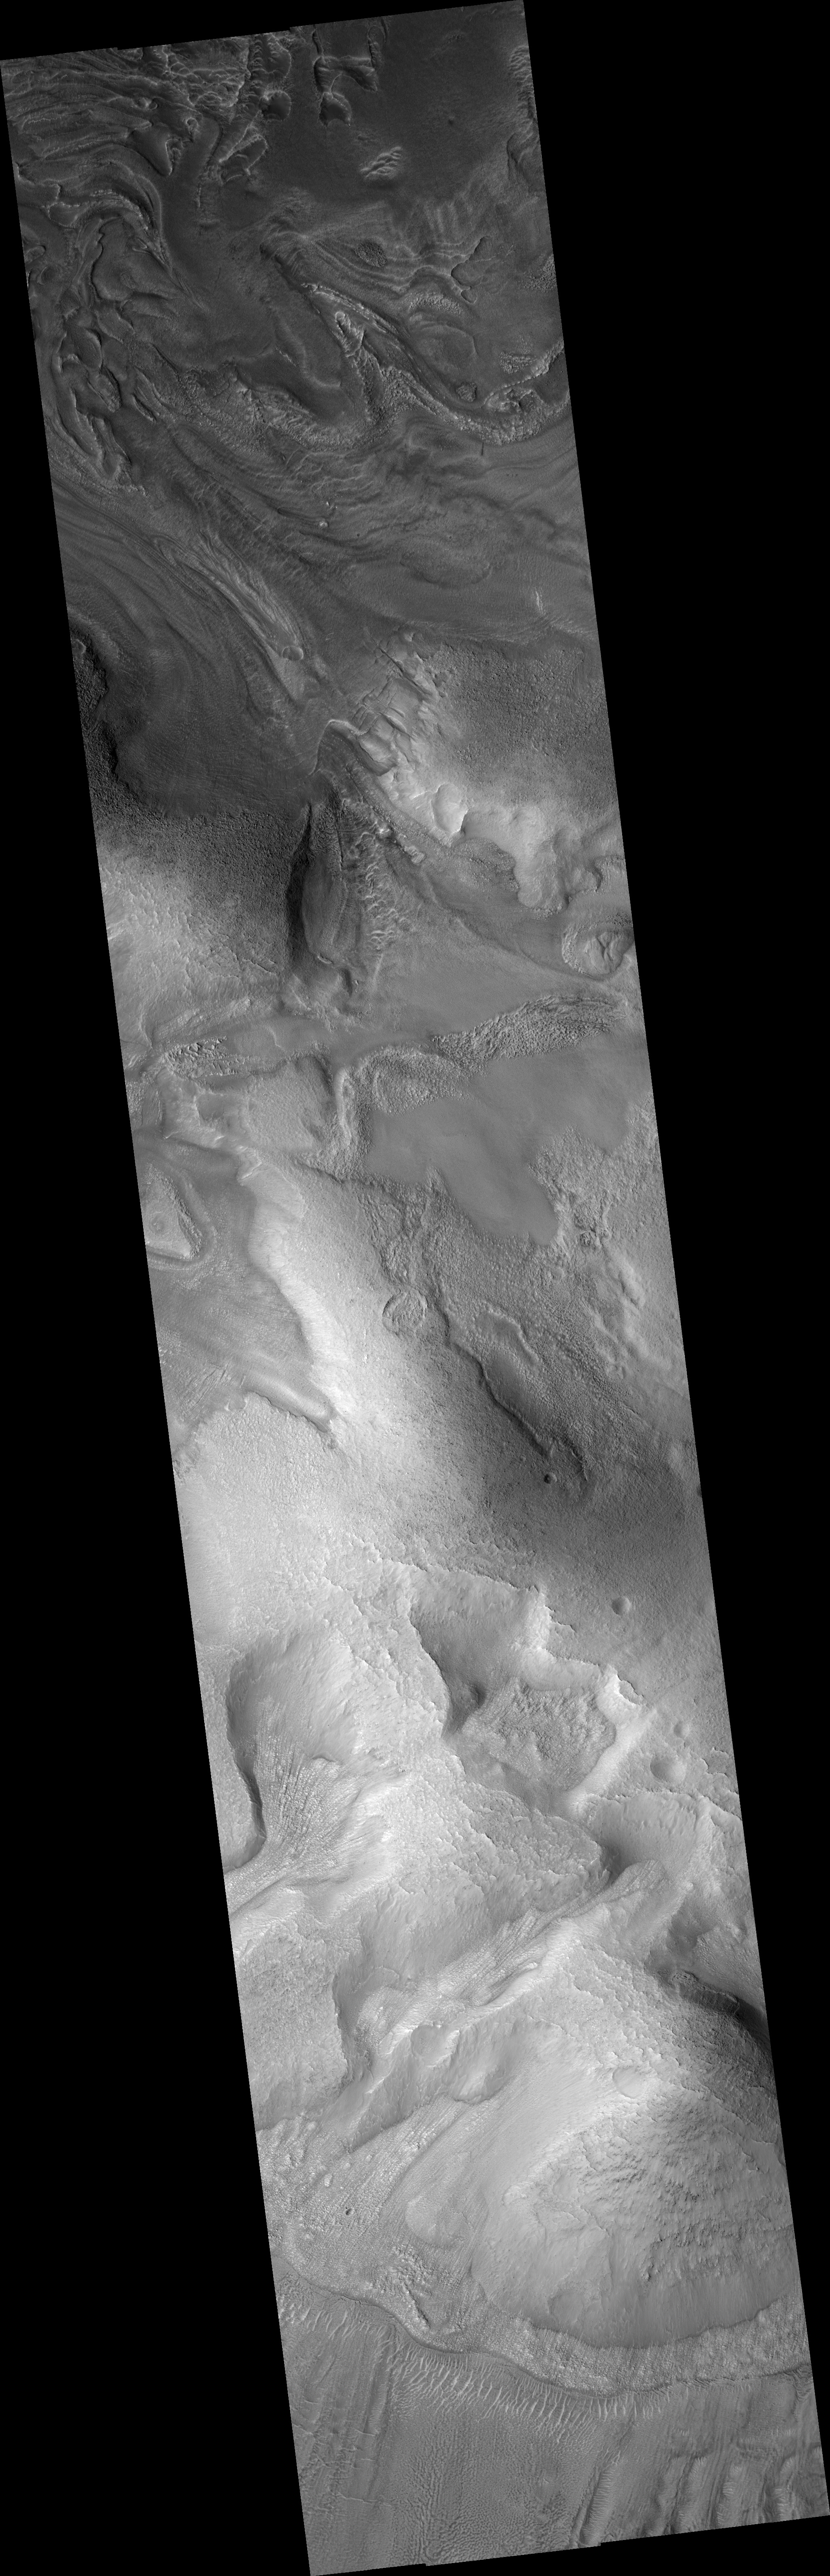

Mantles and Flows in Moreux Crater

This HiRISE image (PSP_002098_2220) shows part of the central uplift of Moreux Crater, at about 42 degrees north of the equator.

In several parts of the image, the underlying topography appears mantled by a later deposit. This appears mostly in topographic lows and has lineations which suggest that it has flowed downslope, suggesting that this mantle may have been ice-rich.

In one point near the center of the image, some of this material appears detached in a local topographic minimum; however, this patch is still lineated. North of the image center there are several patches of dark material which appear smooth at low resolution (zoomed out). A closer look reveals that these areas are broken into polygonal patterns, which may be due to stresses created by temperature variations. Such polygons often indicate the presence of ground ice near the surface.

Sites like this provide a wealth of information about processes affecting the surface of Mars.

Observation Toolbox
Acquisition date: 1 January 2007
Local Mars time: 3:29 PM
Degrees latitude (centered): 41.7°
Degrees longitude (East): 44.4°
Range to target site: 297.7 km (186.0 miles)
Original image scale range: from 29.8 cm/pixel (with 1 x 1 binning) to 59.6 cm/pixel (with 2 x 2 binning)
Map-projected scale: 25 cm/pixel and north is up
Map-projection: EQUIRECTANGULAR
Emission angle: 0.8°
Phase angle: 57.0°
Solar incidence angle: 58°, with the Sun about 32° above the horizon
Solar longitude: 162.5 °, Northern Summer

NASA’s Jet Propulsion Laboratory, a division of the California Institute of Technology in Pasadena, manages the Mars Reconnaissance Orbiter for NASA’s Science Mission Directorate, Washington. Lockheed Martin Space Systems, Denver, is the prime contractor for the project and built the spacecraft. The High Resolution Imaging Science Experiment is operated by the University of Arizona, Tucson, and the instrument was built by Ball Aerospace and Technology Corp., Boulder, Colo.

Credit: NASA/JPL/Univ. of Arizona